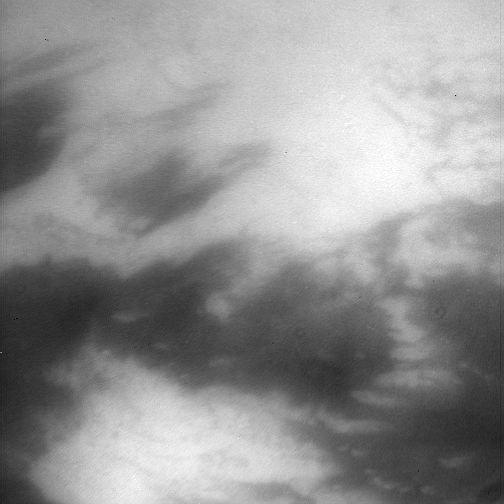

Strange New World

Peering through Titan’s thick haze, the Cassini spacecraft glimpses boundaries between bright and dark terrain on the moon’s trailing hemisphere. The bright terrain at bottom is in northwestern Adiri.

North on Titan (5,150 kilometers, or 3,200 miles across) is up and rotated about 15 degrees to the right.

This view was created by combining multiple images taken using a combination of spectral filters sensitive to wavelengths of infrared light centered at 938 and 619 nanometers. Some processing artifacts remain in the finished image, including the two small, dark circles below and right of center.

The images were taken with the Cassini spacecraft narrow-angle camera on May 13, 2007 at a distance of approximately 237,000 kilometers (147,000 miles) from Titan. Image scale is 3 kilometers (2 miles) per pixel. Due to scattering of light by Titan’s hazy atmosphere, the sizes of surface features that can be resolved are a few times larger than the actual pixel scale.

The Cassini-Huygens mission is a cooperative project of NASA, the European Space Agency and the Italian Space Agency. The Jet Propulsion Laboratory, a division of the California Institute of Technology in Pasadena, manages the mission for NASA’s Science Mission Directorate, Washington, D.C. The Cassini orbiter and its two onboard cameras were designed, developed and assembled at JPL. The imaging operations center is based at the Space Science Institute in Boulder, Colo.

Credit: NASA/JPL/Space Science Institute